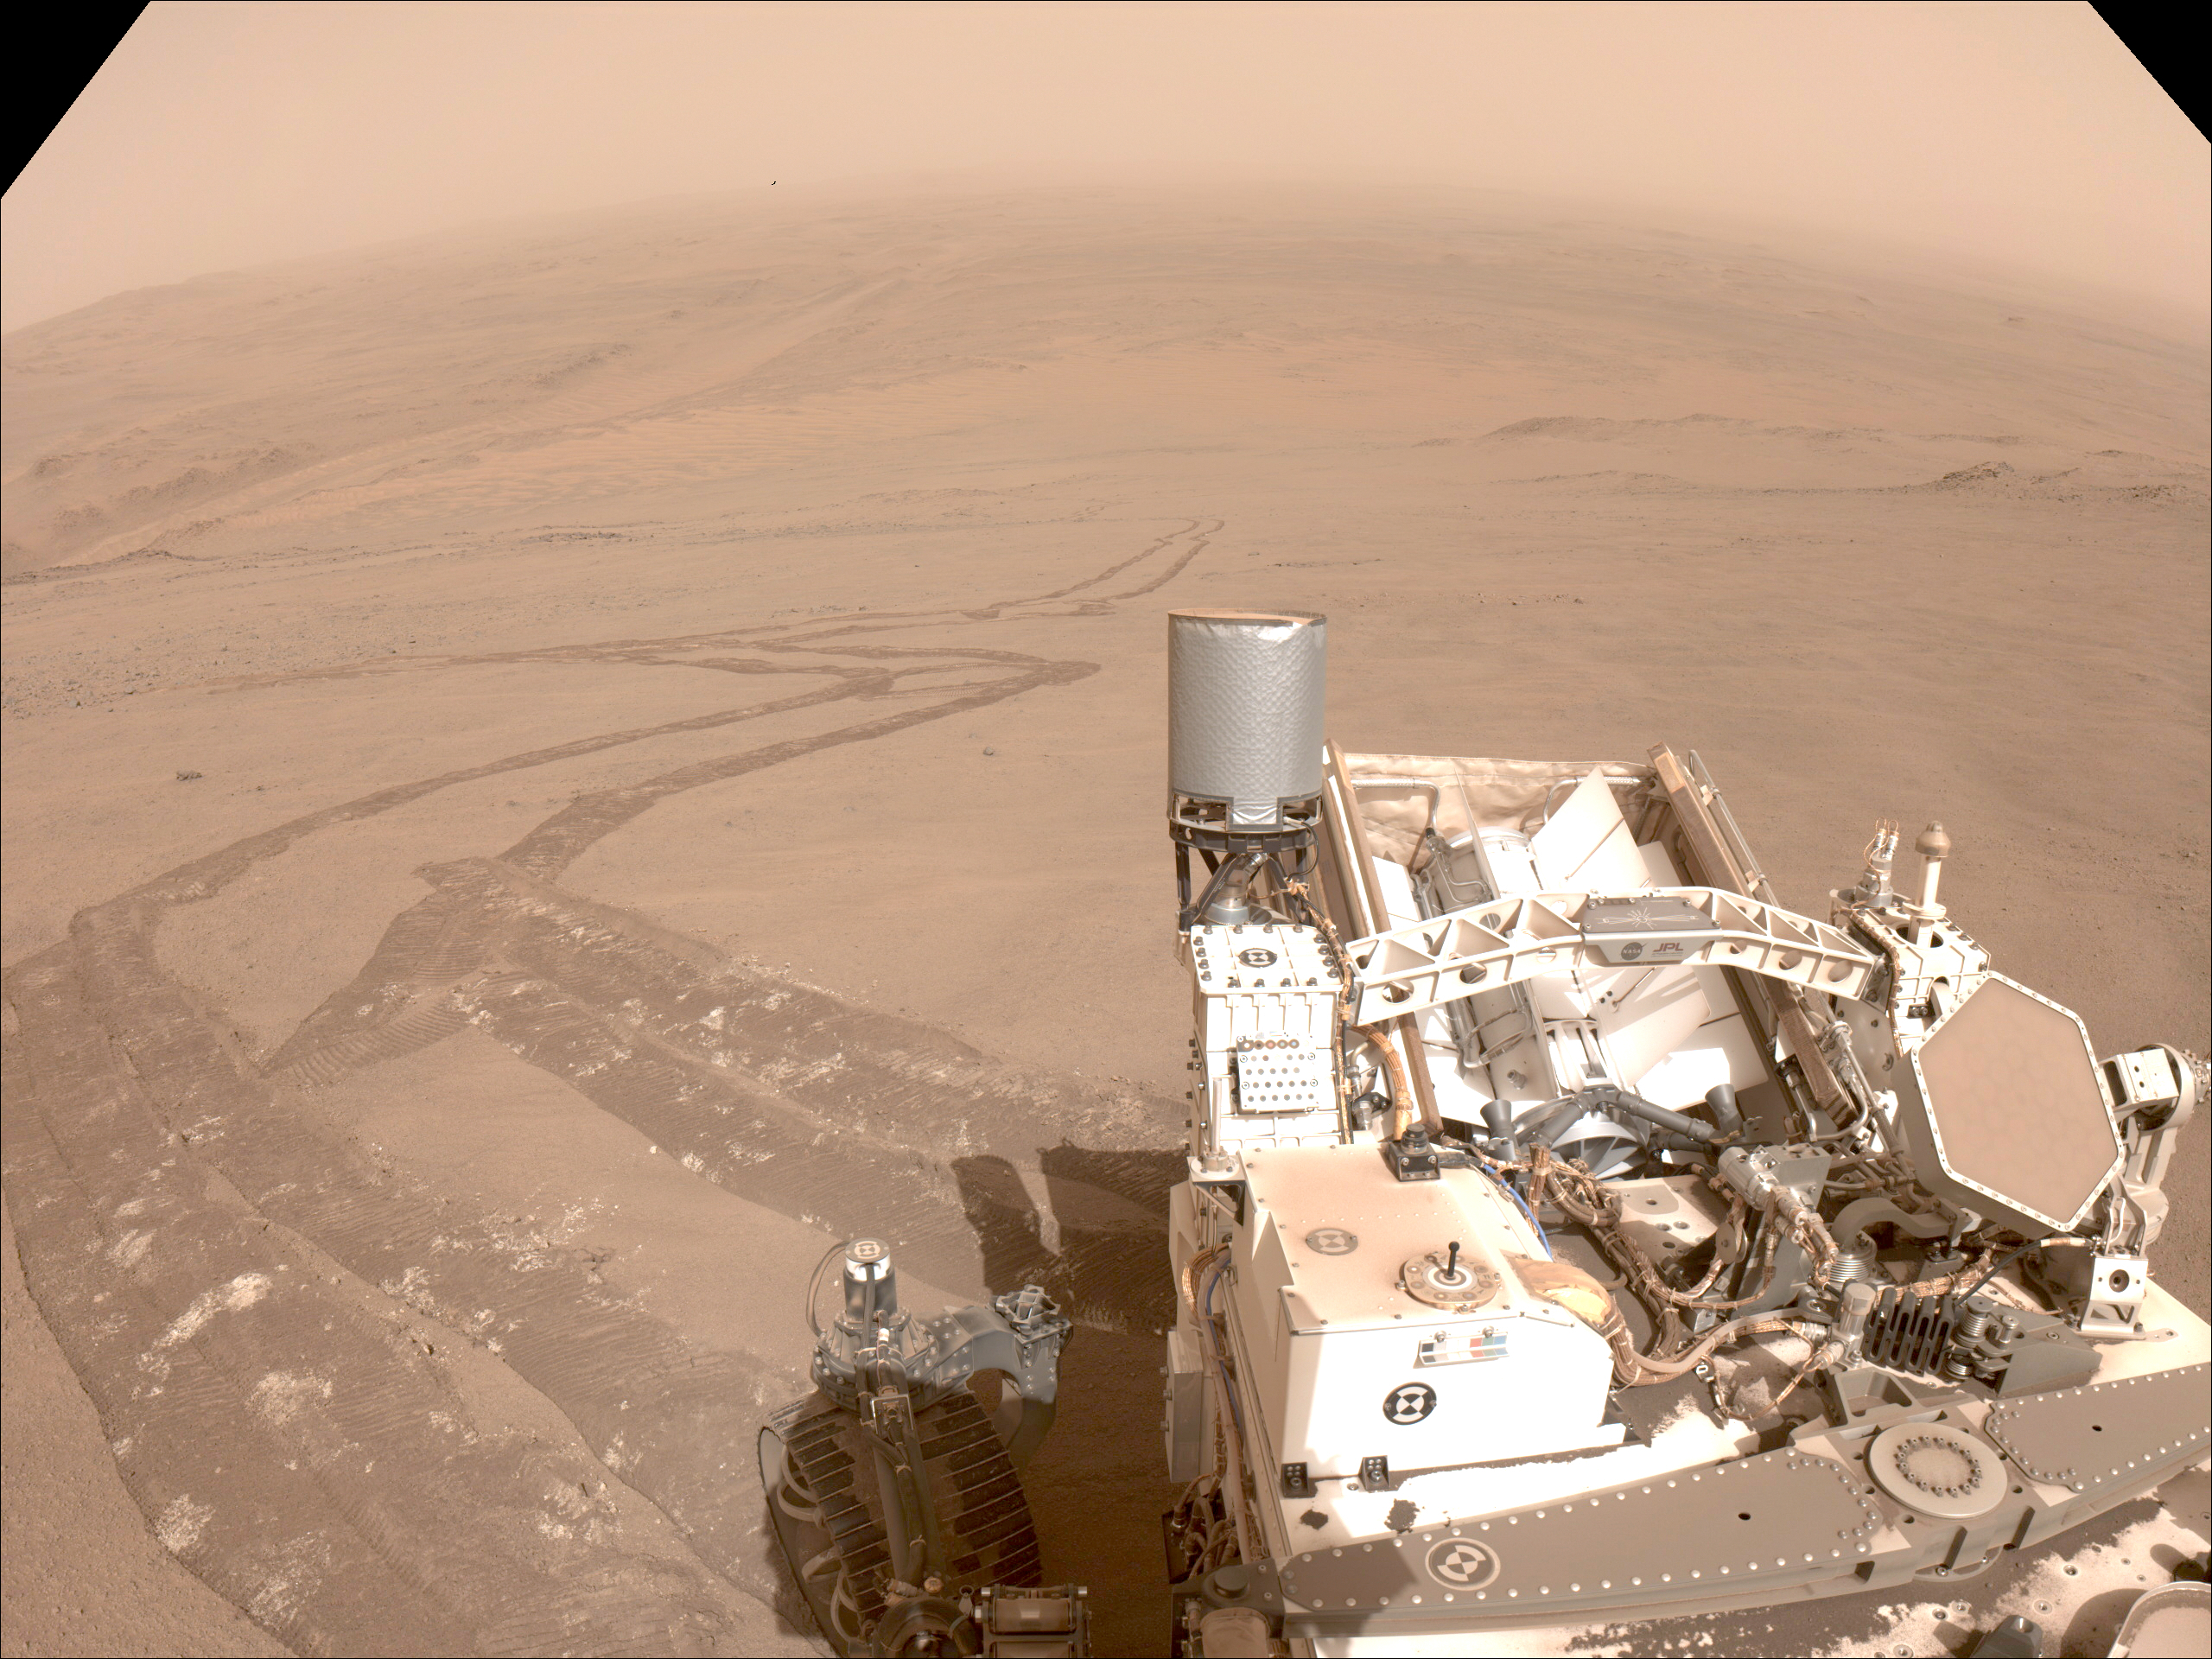

Tracks Tell Tale of Perseverance’s Crater Rim Climb

One of the navigation cameras aboard NASA’s Perseverance captured this image of the tracks made by the rover during its climb up the rim of Jezero Crater on Oct. 11, 2024, the 1,295th Martian day, or sol, of the mission.

The rover’s tracks, seen disappearing into the distance, have churned up the regolith (broken rock and sand) on the surface, indicating high slip. The edges of the tracks are not straight or smooth, which indicates cross-track sliding during the drive. On less slippery terrain, the tracks have well defined lines from the grousers on the rover wheels.

The distant river channel seen at the upper left of image is Neretva Vallis, which fed Jezero Crater with fresh water billions of years ago.

A key objective for Perseverance’s mission on Mars is astrobiology, including the search for signs of ancient microbial life. The rover will characterize the planet’s geology and past climate, pave the way for human exploration of the Red Planet, and be the first mission to collect and cache Martian rock and regolith (broken rock and dust).

Subsequent NASA missions, in cooperation with ESA (European Space Agency), would send spacecraft to Mars to collect these sealed samples from the surface and return them to Earth for in-depth analysis.

The Mars 2020 Perseverance mission is part of NASA’s Moon to Mars exploration approach, which includes Artemis missions to the Moon that will help prepare for human exploration of the Red Planet.

NASA’s Jet Propulsion Laboratory, which is managed for the agency by Caltech, built and manages operations of the Perseverance rover.

Credit: NASA/JPL-Caltech